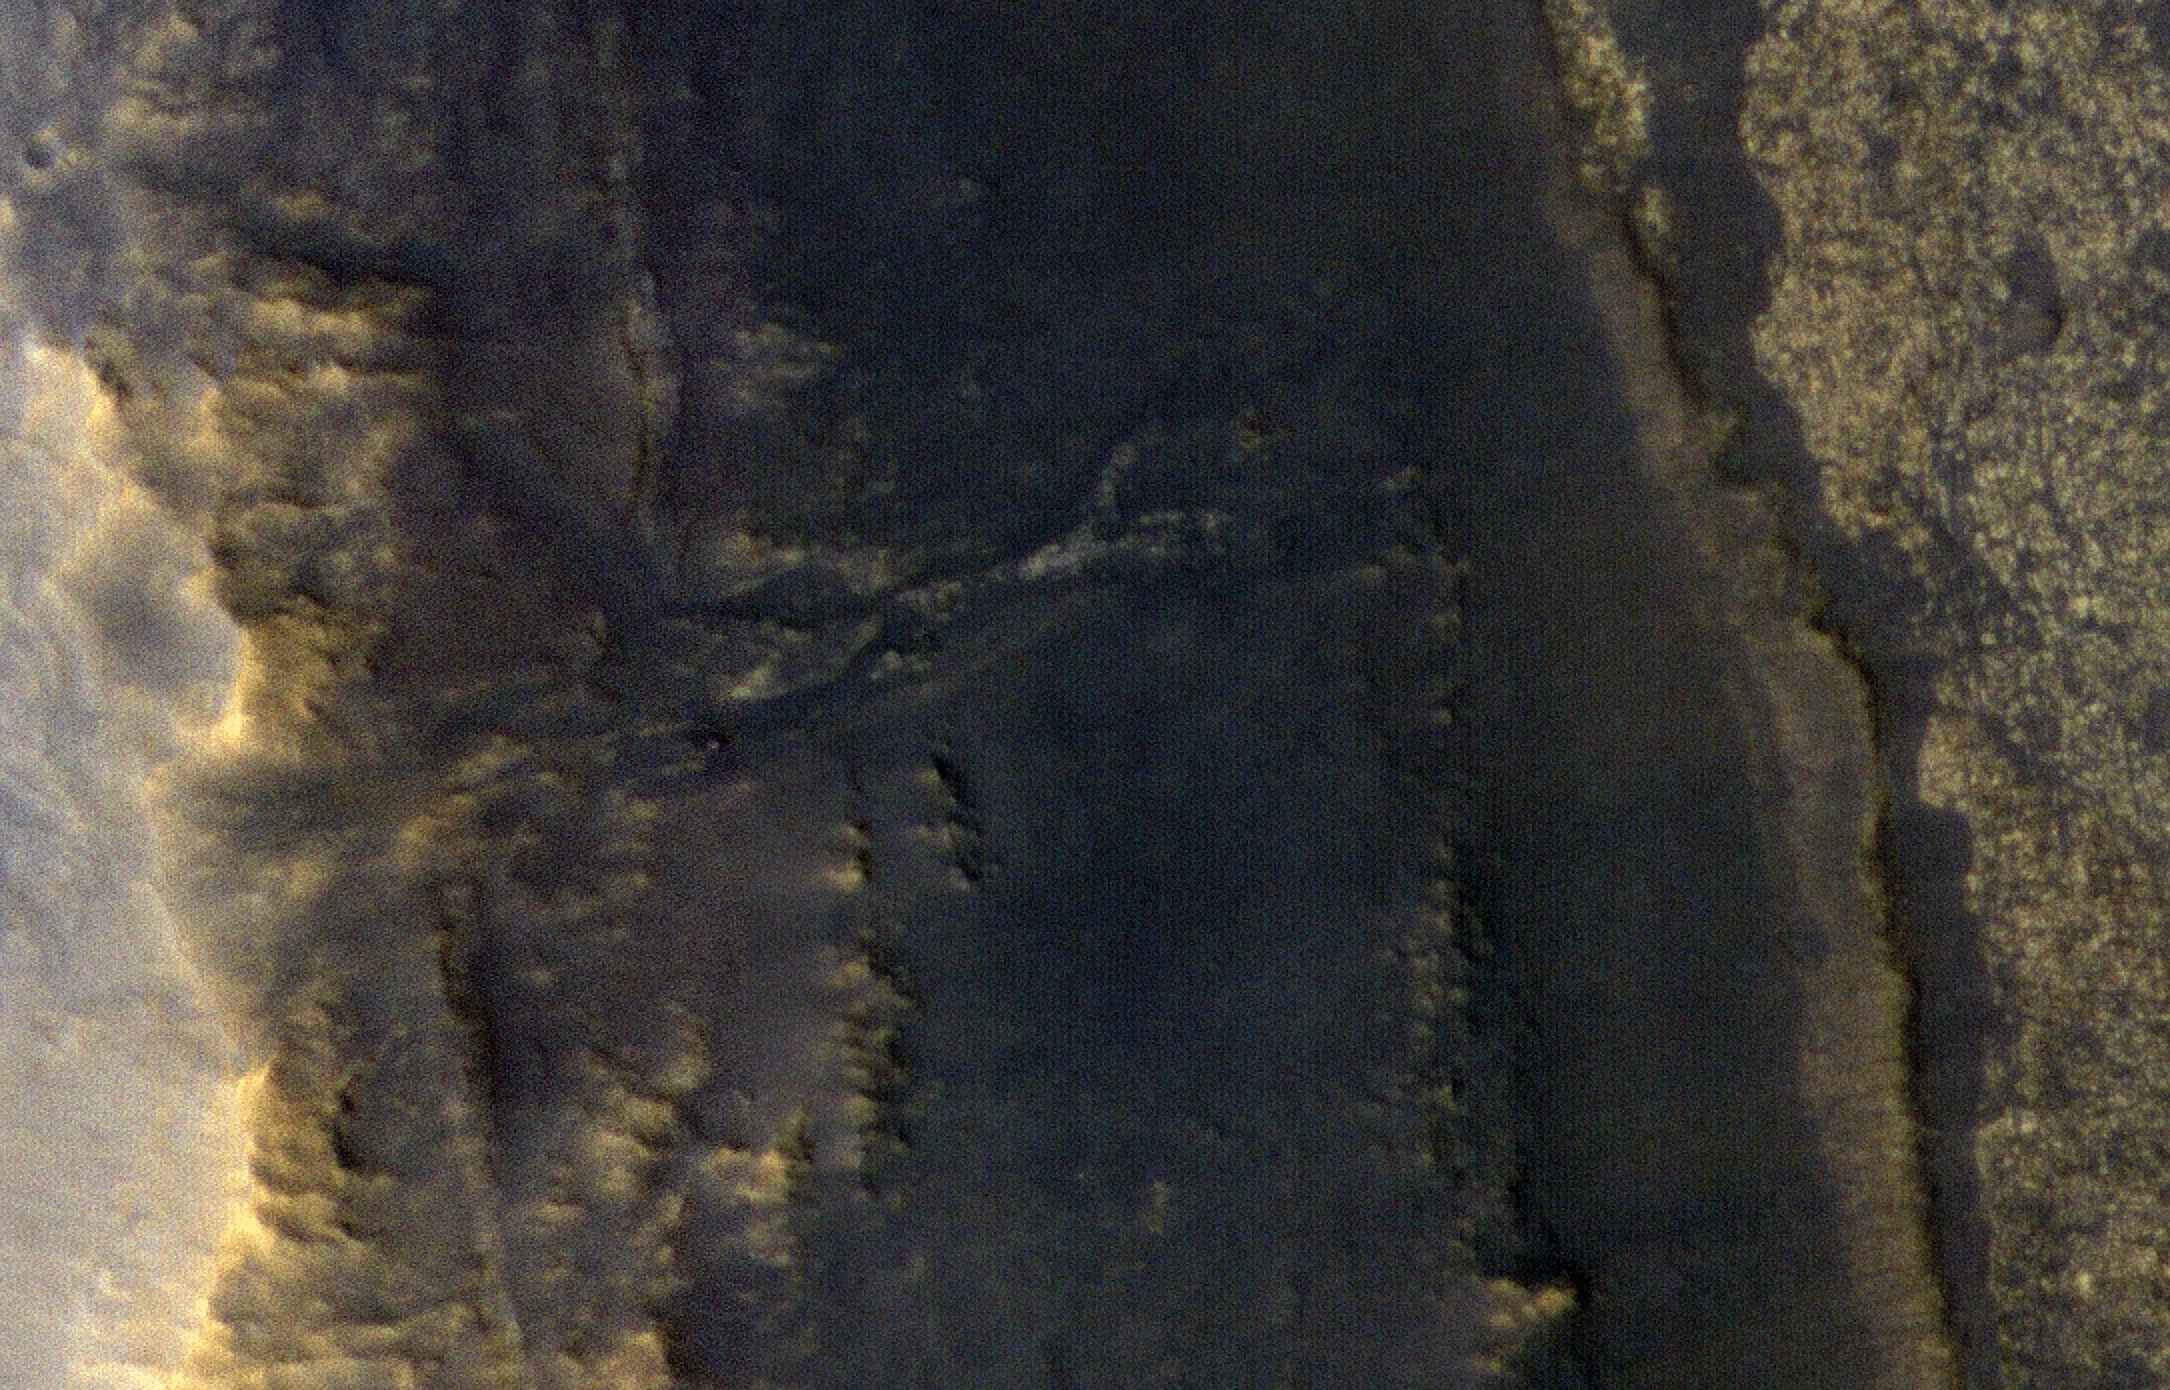

Opportunity After the Dust Storm

NASA’s Opportunity rover appears as a blip in the center of this square. This image taken by HiRISE, a high-resolution camera onboard NASA’s Mars Reconnaissance Orbiter, shows the dust storm over Perseverance Valley has substantially cleared.

The square highlighting Opportunity is just over a half-mile (1 kilometer) across (Figure 1). The image was taken Thursday, September 20, 2018, from about 166 miles (268 kilometers) above the surface.

The University of Arizona, Tucson, operates HiRISE, which was built by Ball Aerospace & Technologies Corp., Boulder, Colorado. NASA’s Jet Propulsion Laboratory, a division of Caltech in Pasadena, California, manages the Mars Reconnaissance Orbiter Project for NASA’s Science Mission Directorate, Washington.

Credit: NASA/JPL-Caltech/Univ. of Arizona